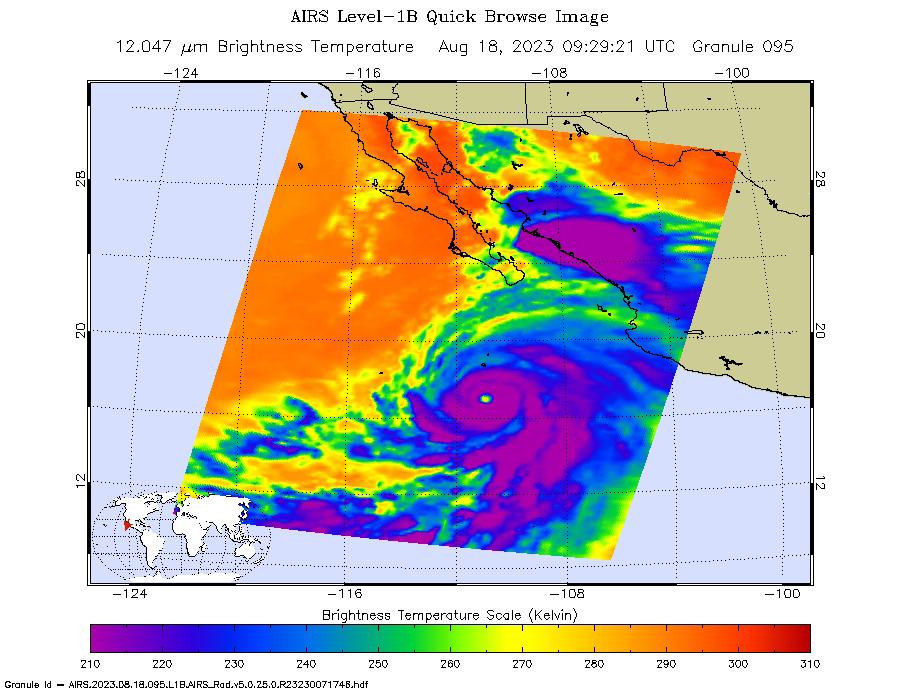

Hurricane Hilary Captured by NASA’s AIRS

NASA’s Atmospheric Infrared Sounder (AIRS) captured Hurricane Hilary on the morning of Aug. 18, 2023, when it was a Category 4 storm roughly 470 miles (760 kilometers) south of Baja California. Hilary could be the first tropical storm to make landfall in California since 1939, according to the National Weather Service.

Hilary grew from a tropical storm into a Category 2 hurricane within 24 hours on Aug. 17. Another period of rapid intensification – an increase in maximum sustained wind speed of at least 30 knots (35 mph) within 24 hours – occurred Aug. 17-18. The animation shows some of this rapid growth, with images taken by AIRS Aug. 15-18. This intensification was driven by very warm ocean surface waters and weak wind shear, a term for vertical changes in wind speed. Strong wind shear can keep hurricanes from forming, or can tear them apart.

AIRS measures cloud temperatures in infrared wavelengths, which can reveal information about the atmosphere not visible to the human eye. Hilary shows several indicators of a powerful hurricane: a well-defined eye surrounded by a ring of very cold clouds in purple, with warmer outer regions seen in yellows and oranges. Purple and violet areas are colder, between about minus 82 degrees Fahrenheit and minus 46 F (minus 63 degrees Celsius to minus 44 C). Blue and green regions are roughly minus 28 F to 26 F (minus 33 C to minus 3 C). The cooler parts of the clouds are associated with very heavy rainfall.

Most hurricanes in the Pacific Ocean off Mexico travel westward, following tropical trade winds. Occasionally, one of these storms will head northward. Hurricane Hilary is being steered by a weak low-pressure system off the coast of California, an area normally dominated by high pressure and an atmospheric circulation pattern that would deflect storms from the region.

The current forecast from the National Hurricane Center has Hilary closely following the western coastline of the Baja California peninsula, weakening as it moves north. Rainfall projections for Southern California range from 2 inches (5 centimeters) in coastal areas to 8 or more inches (20 or more centimeters) in local mountains. For comparison, San Diego and Los Angeles receive no rain in August most years, and the wettest parts of the local mountains receive about 1 inch (3 centimeters) of rain over a normal summer.

In conjunction with the Advanced Microwave Sounding Unit (AMSU), AIRS senses emitted infrared and microwave radiation from Earth to provide a 3D look at the planet’s weather and climate. Working in tandem, the two instruments make simultaneous observations down to Earth’s surface. With more than 2,000 channels sensing different regions of the atmosphere, the system creates a global, 3D map of atmospheric temperature and humidity, cloud amounts and heights, greenhouse gas concentrations, and many other atmospheric phenomena. Launched into Earth orbit in 2002 aboard NASA’s Aqua spacecraft, the AIRS and AMSU instruments are managed by NASA’s Jet Propulsion Laboratory in Southern California, under contract to NASA. JPL is a division of Caltech.

Credit: NASA/JPL-Caltech